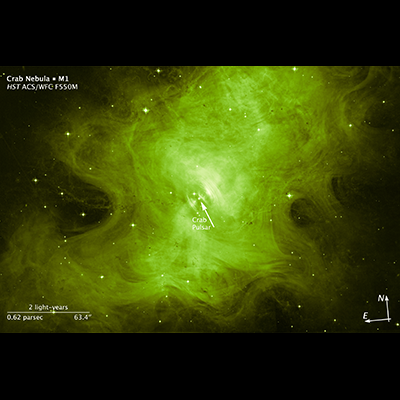

Scale and Compass for Crab Nebula

The eerie glow of a dead star, which exploded long ago as a supernova, reveals itself in this NASA Hubble Space Telescope image of the Crab Nebula. But don't be fooled. The ghoulish-looking object still has a pulse. Buried at its center is the star's tell-tale heart, which beats with rhythmic precision.

The "heart" is the crushed core of the exploded star. Called a neutron star, it has about the same mass as the sun but is squeezed into an ultra-dense sphere that is only a few miles across and 100 billion times stronger than steel. The tiny powerhouse is the bright star-like object near the center of the image.

This surviving remnant is a tremendous dynamo, spinning 30 times a second. The wildly whirling object produces a deadly magnetic field that generates an electrifying 1 trillion volts. This energetic activity unleashes wisp-like waves that form an expanding ring, most easily seen to the upper right of the pulsar.

The nebula's hot gas glows in radiation across the electromagnetic spectrum, from radio to X-rays. The Hubble exposures were taken in visible light as black-and-white exposures. The Advanced Camera for Surveys made the observations between January and September 2012. The green hue, representative of the broad color range of the camera filter used, gives the nebula a Halloween theme.

The Crab Nebula is one of the most historic and intensively studied supernova remnants. Observations of the nebula date back to 1054 A.D., when Chinese astronomers first recorded seeing a "guest star" during the daytime for 23 days. The star appeared six times brighter than Venus. Japanese, Arabic, and Native American stargazers also recorded seeing the mystery star. In 1758, while searching for a comet, French astronomer Charles Messier discovered a hazy nebula near the location of the long-vanished supernova. He later added the nebula to his celestial catalog as "Messier 1," marking it as a "fake comet." Nearly a century later British astronomer William Parsons sketched the nebula. Its resemblance to a crustacean led to M1's other name, the Crab Nebula. In 1928 astronomer Edwin Hubble first proposed associating the Crab Nebula to the Chinese "guest star" of 1054.

The nebula, bright enough to be visible in amateur telescopes, is located 6,500 light-years away in the constellation Taurus.

Credit: NASA, ESA, and Z. Levay (STScI); Acknowledgment: M. Weisskopf (NASA Marshall Space Flight Center)